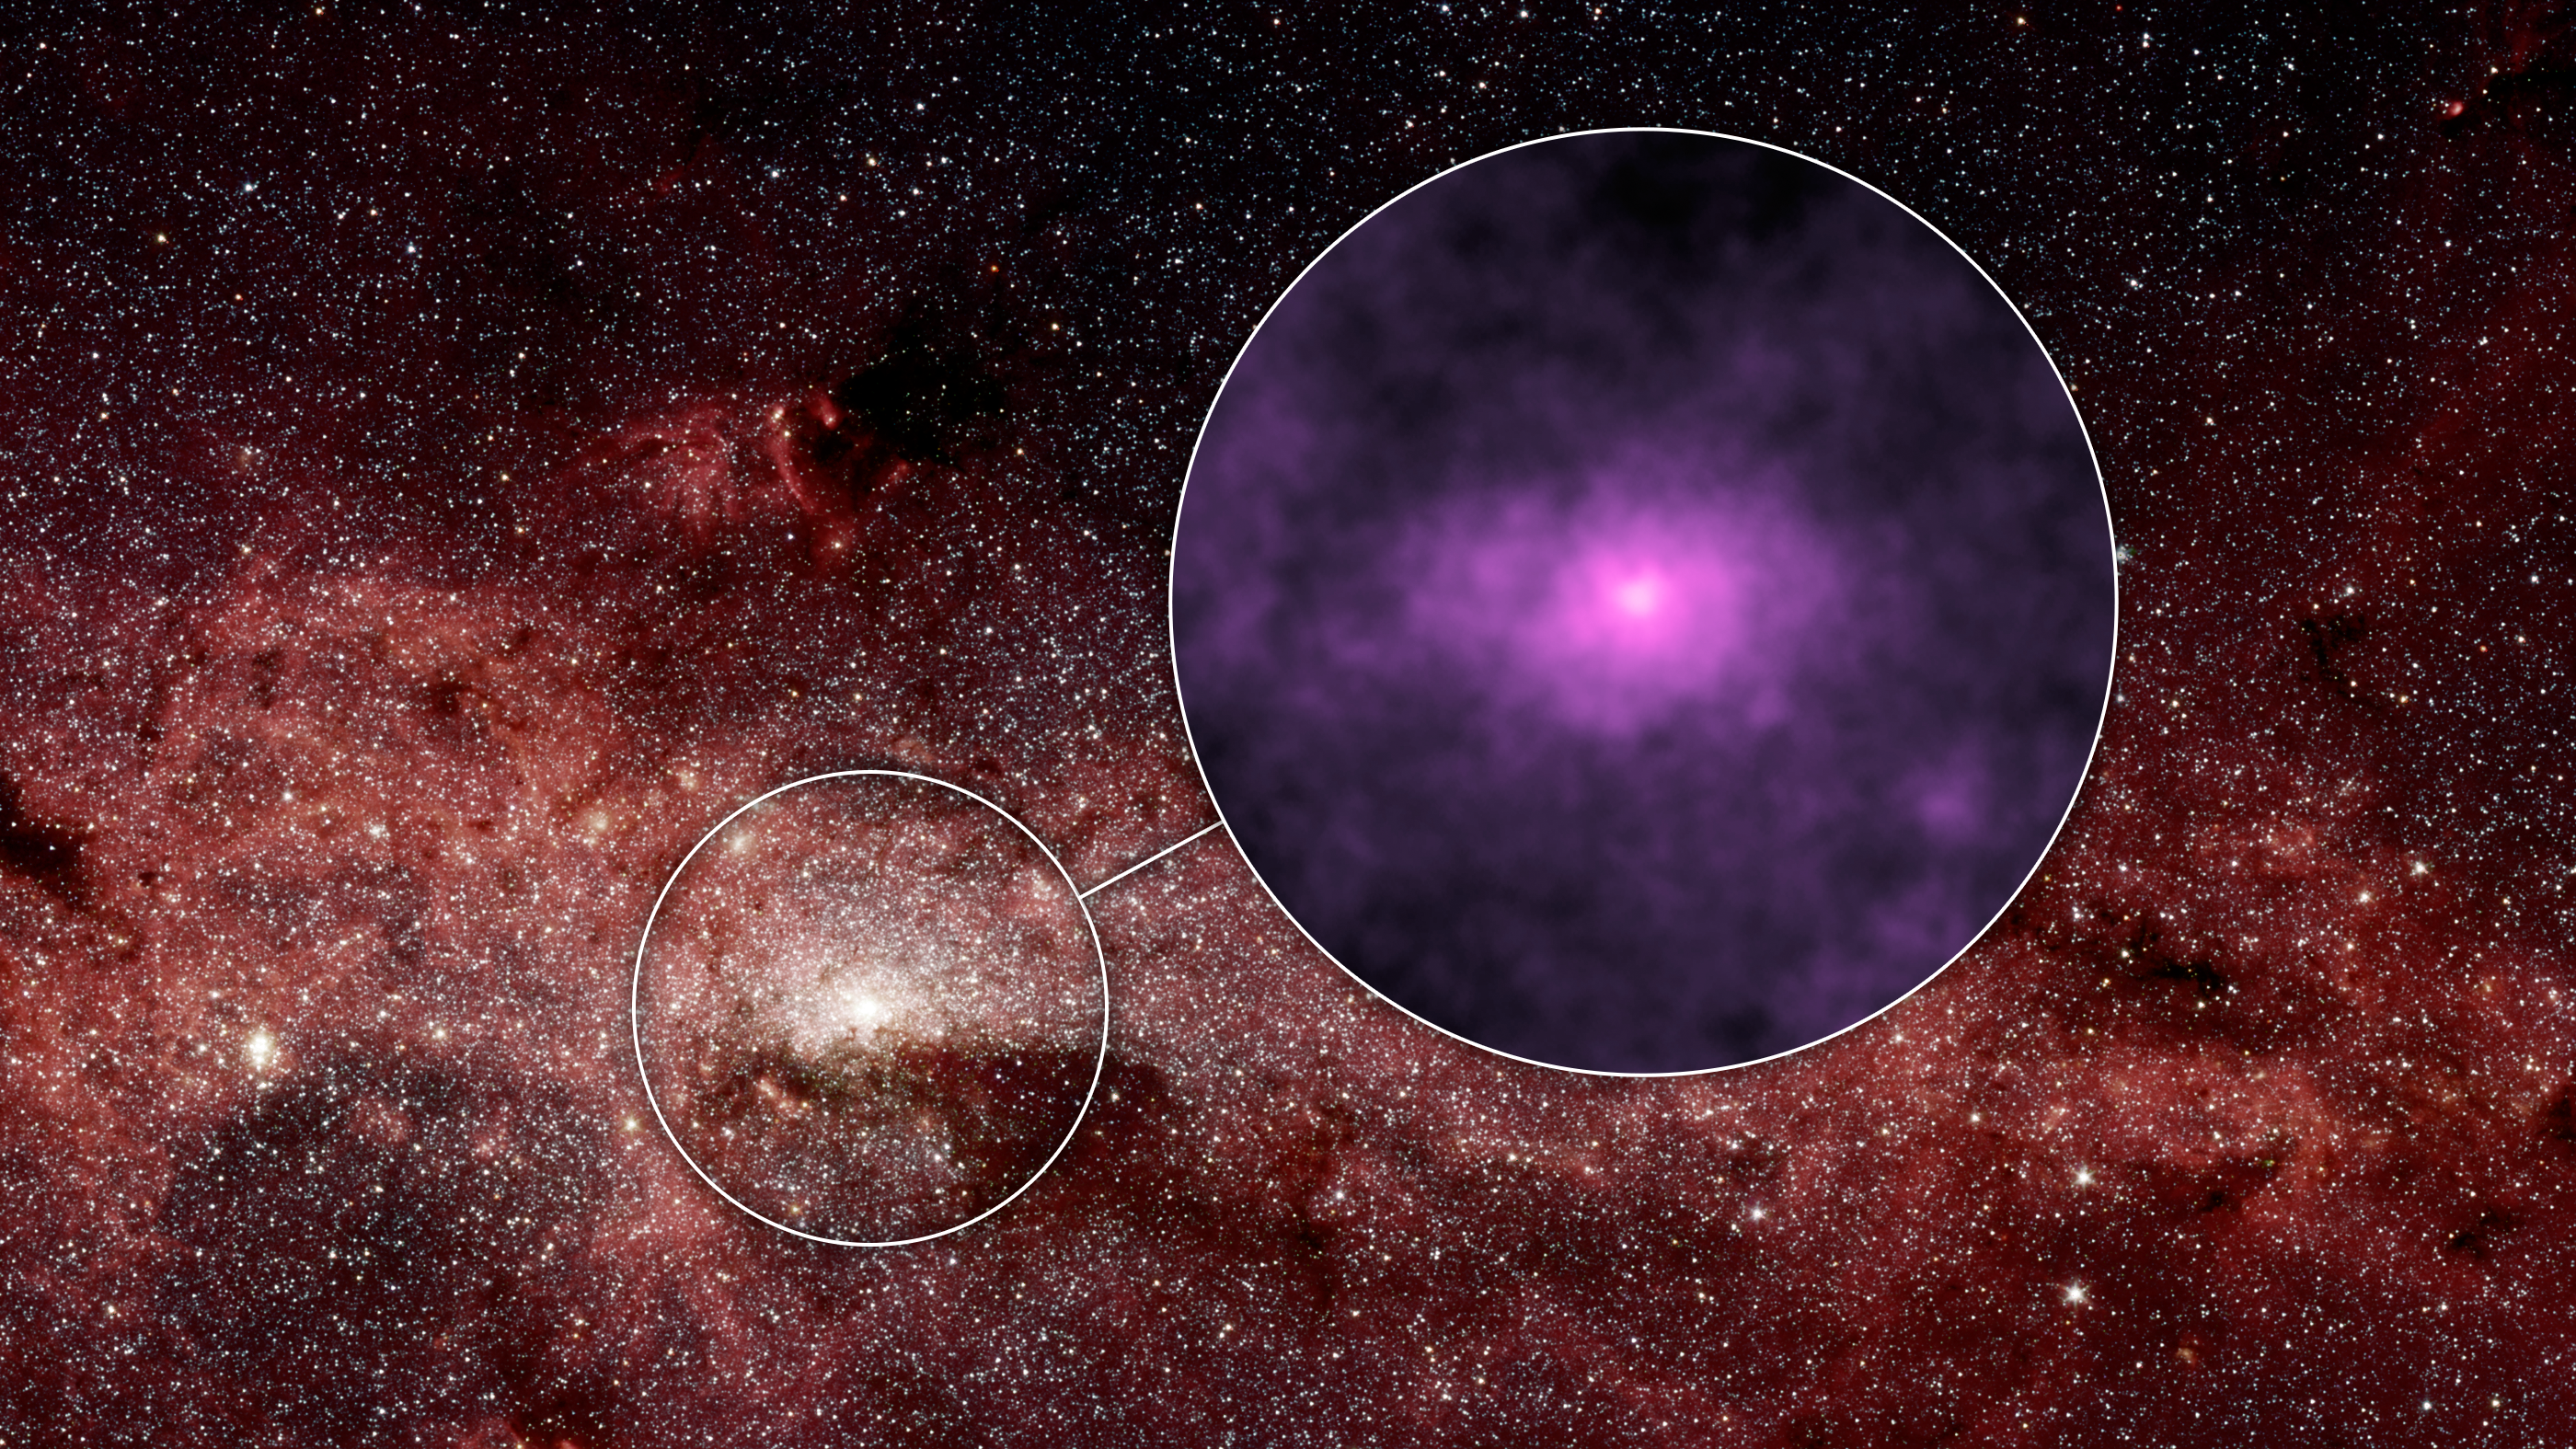

Extra X-rays at the Hub of Our Milky Way Galaxy

Figure 1

NASA’s Nuclear Spectroscopic Telescope Array, or NuSTAR, has captured a new high-energy X-ray view (magenta, Figure 1) of the bustling center of our Milky Way galaxy. The smaller circle shows the area where the NuSTAR image was taken — the very center of our galaxy, where a giant black hole resides. That region is enlarged to the right, in the larger circle, to show the NuSTAR data.

The NuSTAR picture is one of the most detailed ever taken of the center of our galaxy in high-energy X-rays. The X-ray light, normally invisible to our eyes, has been assigned the color magenta. The brightest point of light near the center of the X-ray picture is coming from a spinning dead star, known as a pulsar, which is near the giant black hole. While the pulsar’s X-ray emissions were known before, scientists were surprised to find more high-energy X-rays than predicted in the surrounding regions, seen here as the elliptical haze.

Astronomers aren’t sure what the sources of the extra X-rays are, but one possibility is a population of dead stars.

The background picture was captured in infrared light by NASA’s Spitzer Space Telescope.

The NuSTAR image has an X-ray energy range of 20 to 40 kiloelectron volts.

NuSTAR’s mission operations center is at UC Berkeley, with the ASI providing its equatorial ground station located at Malindi, Kenya. The mission’s outreach program is based at Sonoma State University, Rohnert Park, California. NASA’s Explorer Program is managed by Goddard. JPL is managed by Caltech for NASA.

Credit: NASA/JPL-Caltech